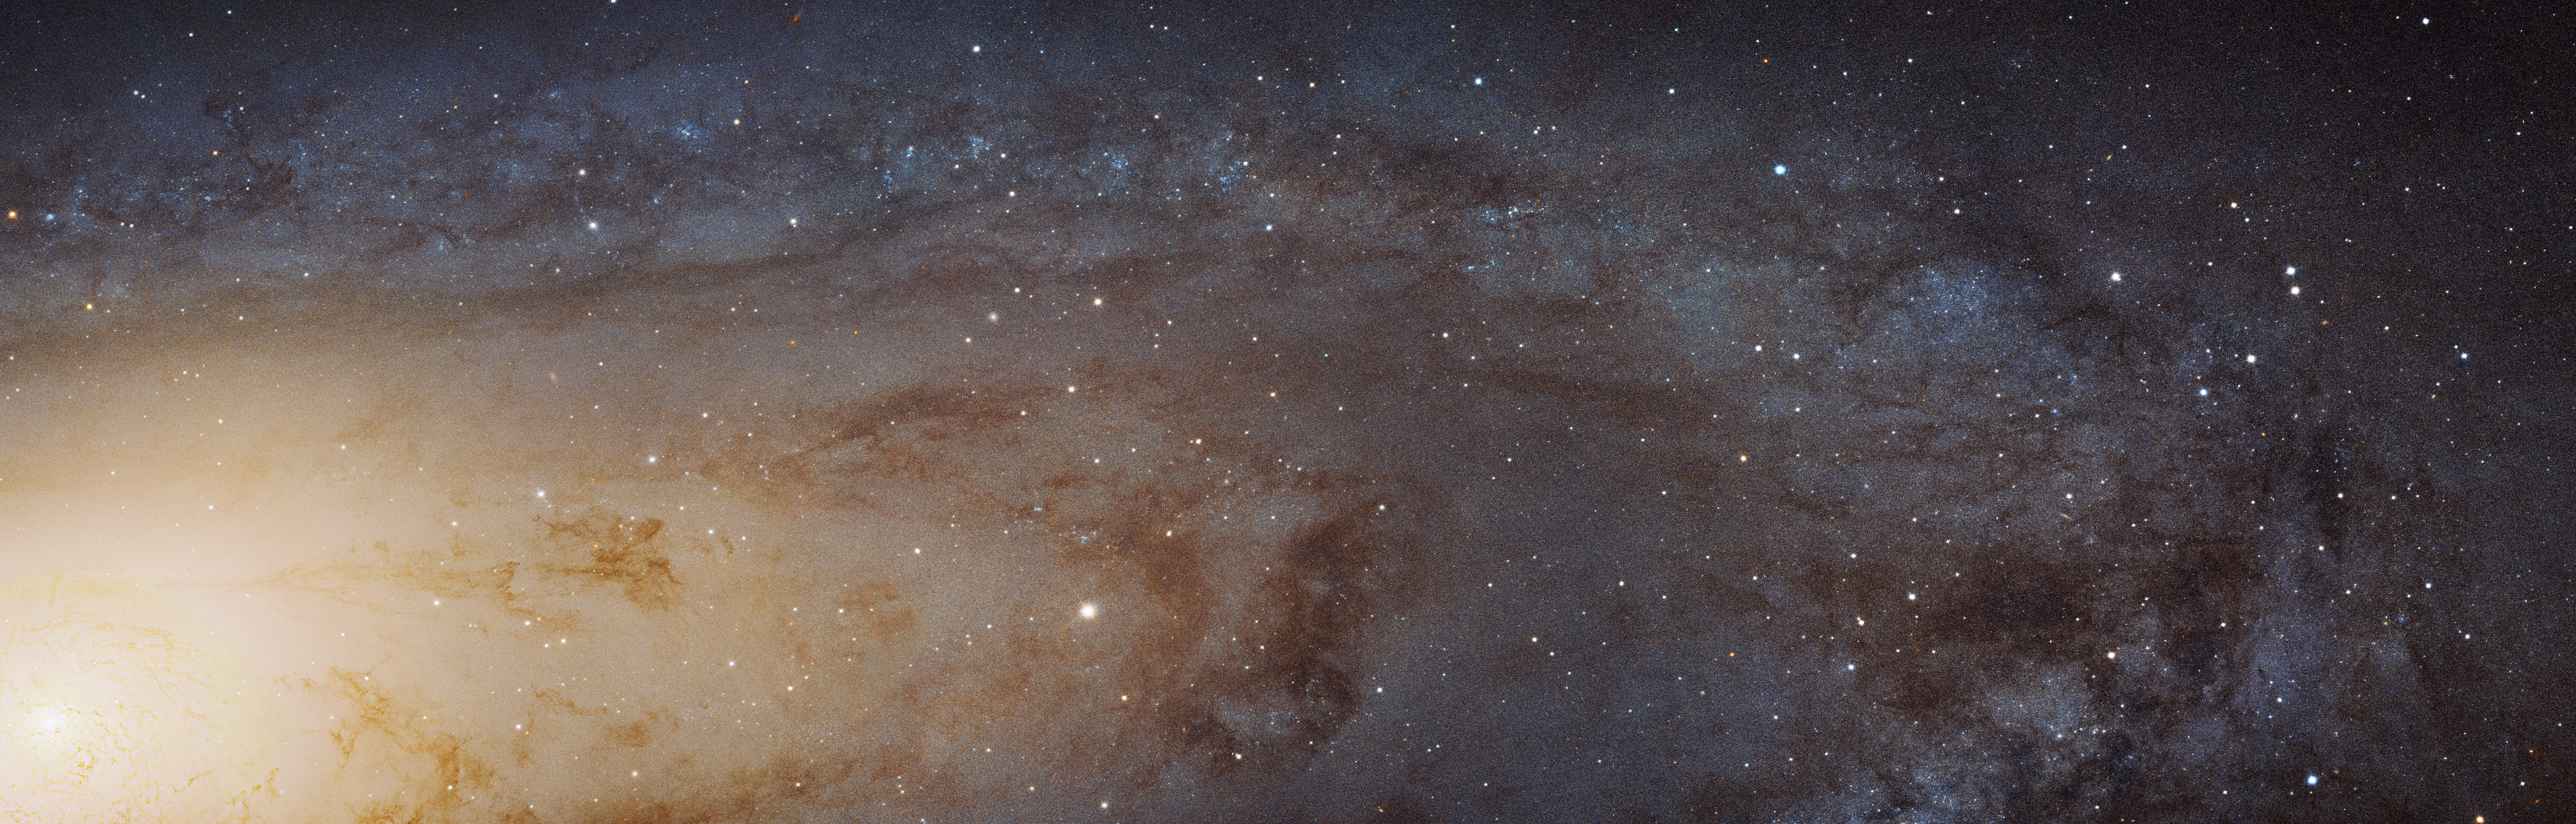

Hubble M31 PHAT Mosaic

Editor's Note
On January 16, 2025, Hubble expanded on this mosaic with an even larger version, available here: NASA’s Hubble Traces Hidden History of Andromeda Galaxy.

The largest NASA Hubble Space Telescope image ever assembled, this sweeping bird's-eye view of a portion of the Andromeda galaxy (M31) is the sharpest large composite image ever taken of our galactic next-door neighbor. Though the galaxy is over 2 million light-years away, the Hubble telescope is powerful enough to resolve individual stars in a 61,000-light-year-long stretch of the galaxy's pancake-shaped disk. It's like photographing a beach and resolving individual grains of sand. And, there are lots of stars in this sweeping view – over 100 million, with some of them in thousands of star clusters seen embedded in the disk.

This ambitious photographic cartography of the Andromeda galaxy represents a new benchmark for precision studies of large spiral galaxies that dominate the universe's population of over 100 billion galaxies. Never before have astronomers been able to see individual stars inside an external spiral galaxy over such a large contiguous area. Most of the stars in the universe live inside such majestic star cities, and this is the first data that reveal populations of stars in context to their home galaxy.

Hubble traces densely packed stars extending from the innermost hub of the galaxy, seen at left. Moving out from this central galactic bulge, the panorama sweeps from the galaxy's central bulge across lanes of stars and dust to the sparser outer disk. Large groups of young blue stars indicate the locations of star clusters and star-forming regions. The stars bunch up in the blue ring-like feature toward the right side of the image. The dark silhouettes trace out complex dust structures. Underlying the entire galaxy is a smooth distribution of cooler red stars that trace Andromeda's evolution over billions of years.

Because the galaxy is only 2.5 million light-years from Earth, it is a much bigger target in the sky than the myriad galaxies Hubble routinely photographs that are billions of light-years away. This means that the Hubble survey is assembled together into a mosaic image using 7,398 exposures taken over 411 individual pointings.

The panorama is the product of the Panchromatic Hubble Andromeda Treasury (PHAT) program. Images were obtained from viewing the galaxy in near-ultraviolet, visible, and near-infrared wavelengths, using the Advanced Camera for Surveys and the Wide Field Camera 3 aboard Hubble. This cropped view shows a 48,000-light-year-long stretch of the galaxy in its natural visible-light color, as photographed with Hubble's Advanced Camera for Surveys in red and blue filters July 2010 through October 2013.

The panorama is being presented at the 225th Meeting of the Astronomical Society in Seattle, Washington.

Credit: NASA, ESA, J. Dalcanton, B.F. Williams, and L.C. Johnson (University of Washington), the PHAT team, and R. Gendler